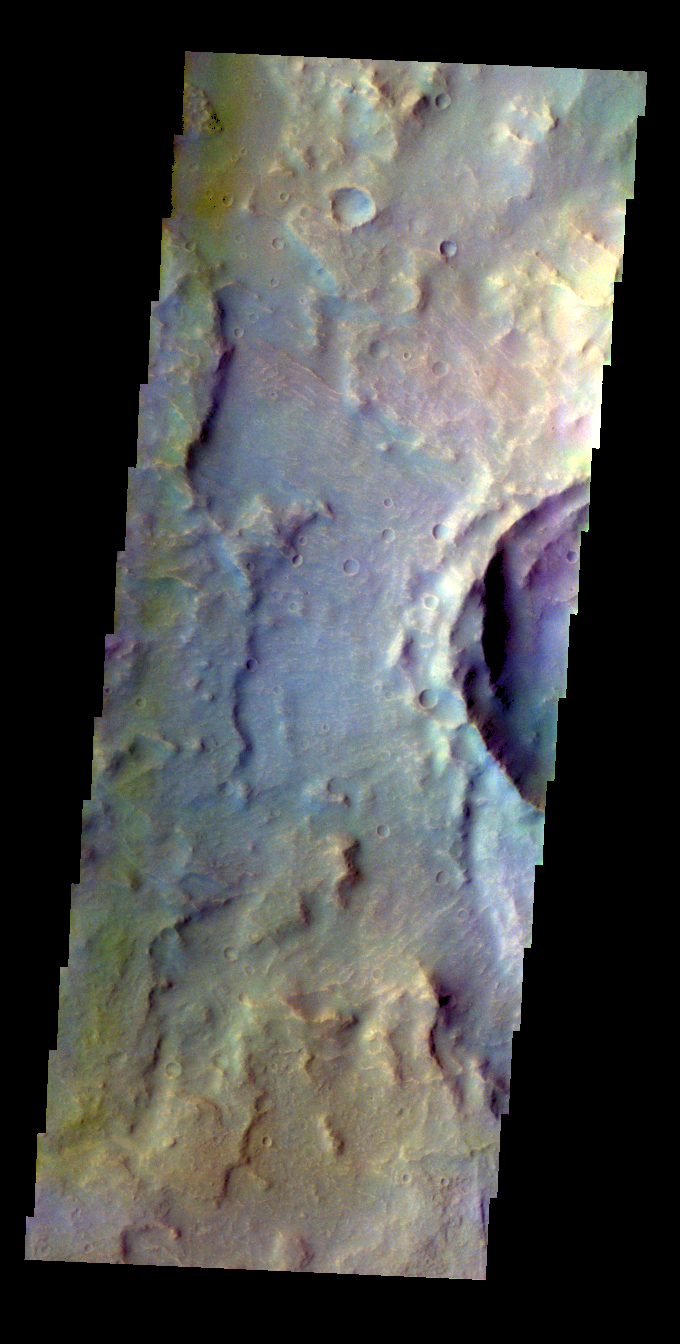

Tyrrhena Terra – False Color

The THEMIS VIS camera contains 5 filters. The data from different filters can be combined in multiple ways to create a false color image. These false color images may reveal subtle variations of the surface not easily identified in a single band image. Today’s false color image shows part of an unnamed crater in Tyrrhena Terra.

Credit: NASA/JPL-Caltech/ASU